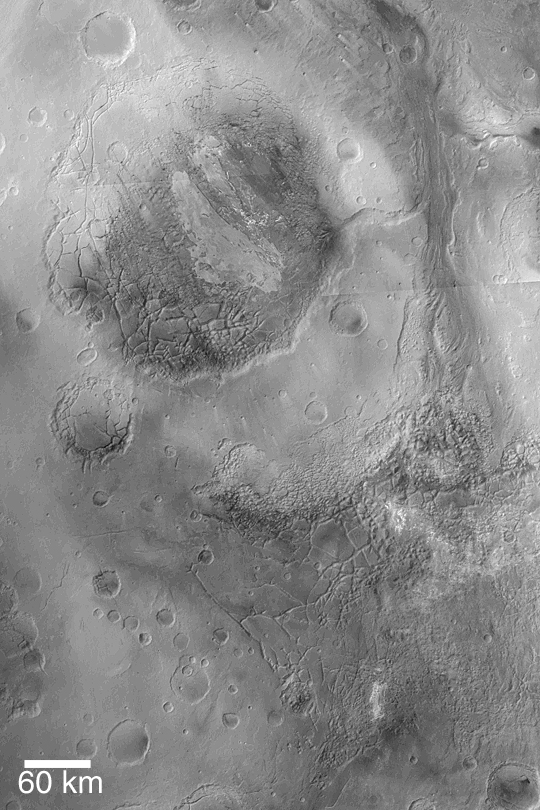

Aram and Iani Chaos

MGS MOC Release No. MOC2-344, 28 April 2003

This Mars Global Surveyor (MGS) Mars Orbiter Camera (MOC) image mosaic was constructed from data acquired by the MOC red wide angle camera. The large, circular feature in the upper left is Aram Chaos, an ancient impact crater filled with layered sedimentary rock that was later disrupted and eroded to form a blocky, “chaotic” appearance. To the southeast of Aram Chaos, in the lower right of this picture, is Iani Chaos. The light-toned patches amid the large blocks of Iani Chaos are known from higher-resolution MOC images to be layered, sedimentary rock outcrops. The picture center is near 0.5°N, 20°W. Sunlight illuminates the scene from the left/upper left.

Credit: NASA/JPL/Malin Space Science Systems